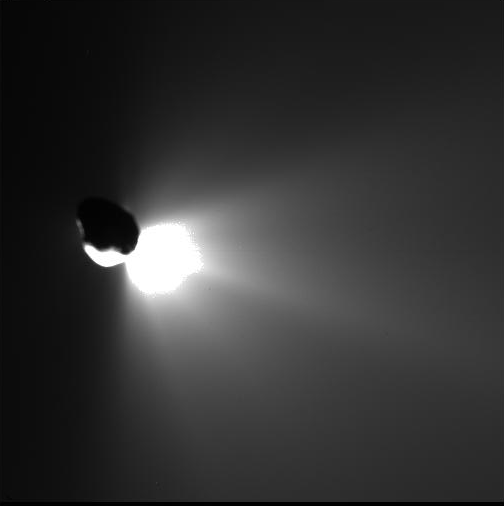

Looking Back at a Job Well Done

This image shows the view from Deep Impact’s flyby spacecraft as it turned back to look at comet Tempel 1. Fifty minutes earlier, the spacecraft’s probe was run over by the comet. That collision kicked up plumes of ejected material, seen here streaming away from the back side of the comet. This image was taken by the flyby craft’s high-resolution camera.

Credit: NASA/JPL-Caltech/UMD